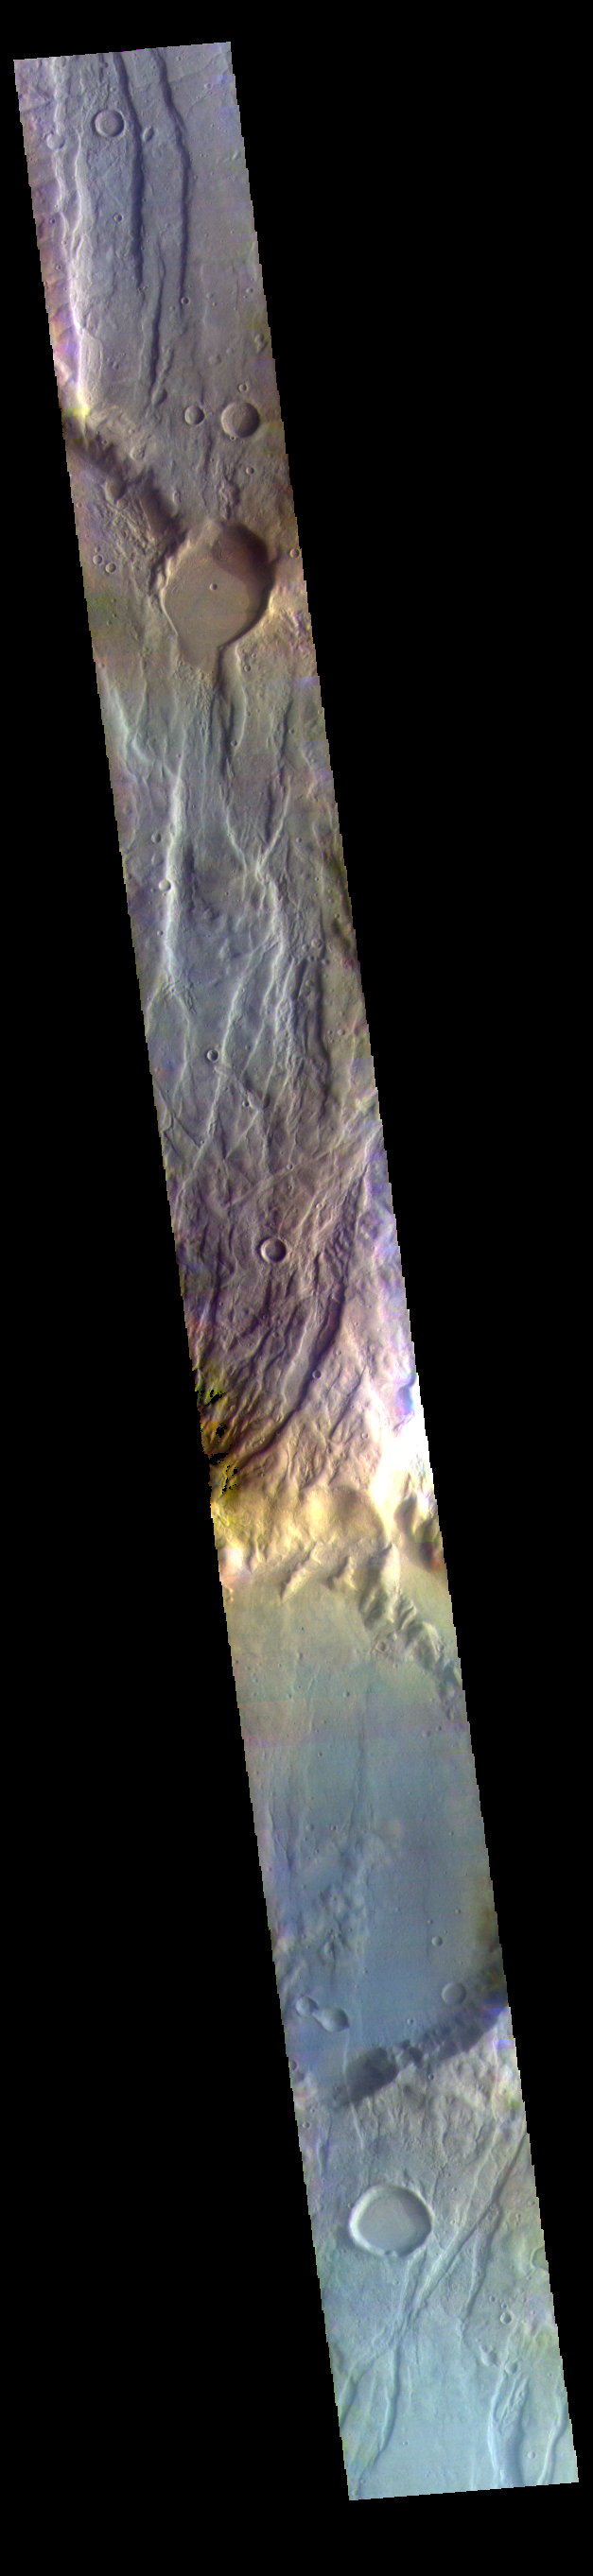

Claritas Fossae False Color

This false color image shows part of Claritas Fossae.

Credit: NASA/JPL-Caltech/ASU